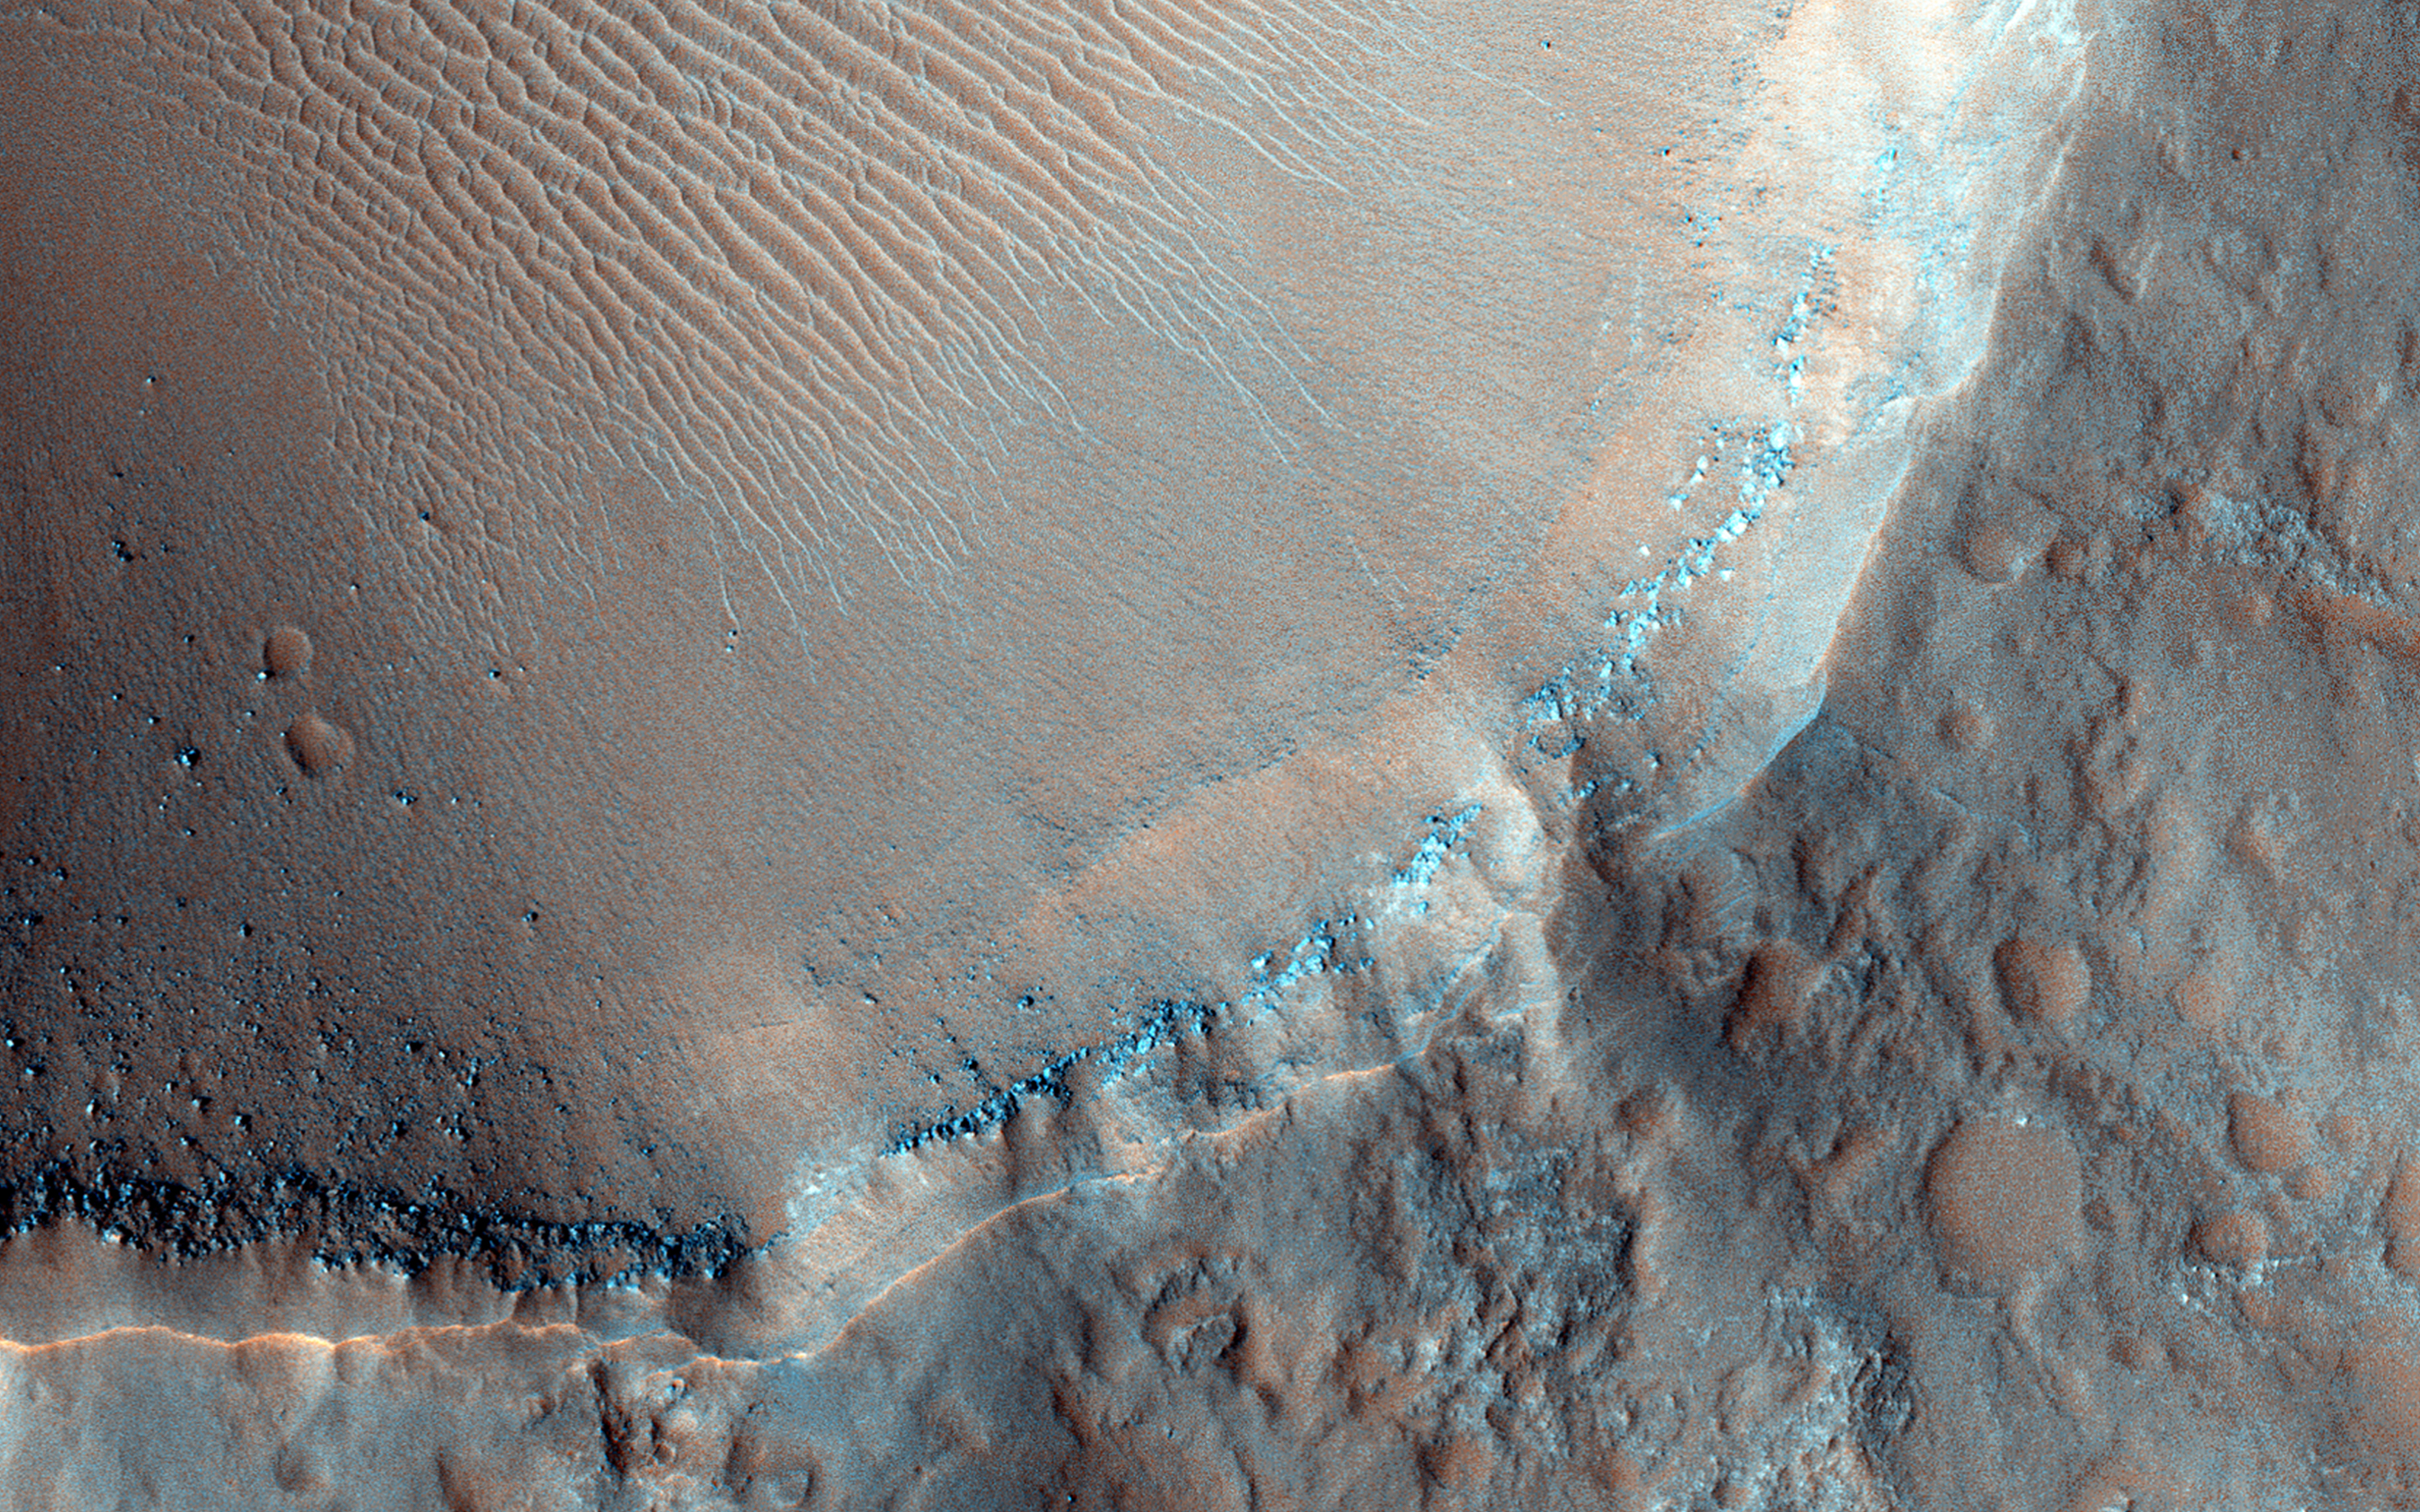

Seeing Beneath the Surface in Morava Valles

Morava Valles is a small outflow channel in the Margaritifer Sinus region of Mars. Several of the interior channels of Morava emanate from a localized region of terrain that is caving in, also called “subsidence.”

This region, comprised of jumbled blocks of flat-topped hills, is known as chaotic terrain. These channels, which emerge from the chaotic region, are separated by elongated hills that coalesce into a single channel before disappearing into the Margaritifer Chaos to the north. Chaotic terrains are thought to be the regions where ground water erupted catastrophically onto the surface, forming highly erosive flows that carved the outflow channels. The hills just downstream of the chaotic source region were shaped into streamlined islands by the erosive flows, forming blunt rounded ends in the upstream direction and tapering towards the north in the downstream direction.

Although windblown sediments now cover the original flood-carved channel floor in a sea of dunes, a 1.5 kilometer diameter impact crater provides a window into the sediment on the channel floor. The crater exposes several layers along its upper walls including a distinct bouldery layer just below the mantle of windblown sediments. These boulders may have originated from the eruption site and were transported and emplaced on the channel floor by high energy floods. Alternatively, these bouldery layers may be lava that subsequently flowed across the flood scarred channel floors.

HiRISE is one of six instruments on NASA’s Mars Reconnaissance Orbiter. The University of Arizona, Tucson, operates HiRISE, which was built by Ball Aerospace & Technologies Corp., Boulder, Colorado. NASA’s Jet Propulsion Laboratory, a division of the California Institute of Technology in Pasadena, manages the Mars Reconnaissance Orbiter Project for NASA’s Science Mission Directorate, Washington.

Credit: NASA/JPL-Caltech/University of Arizona